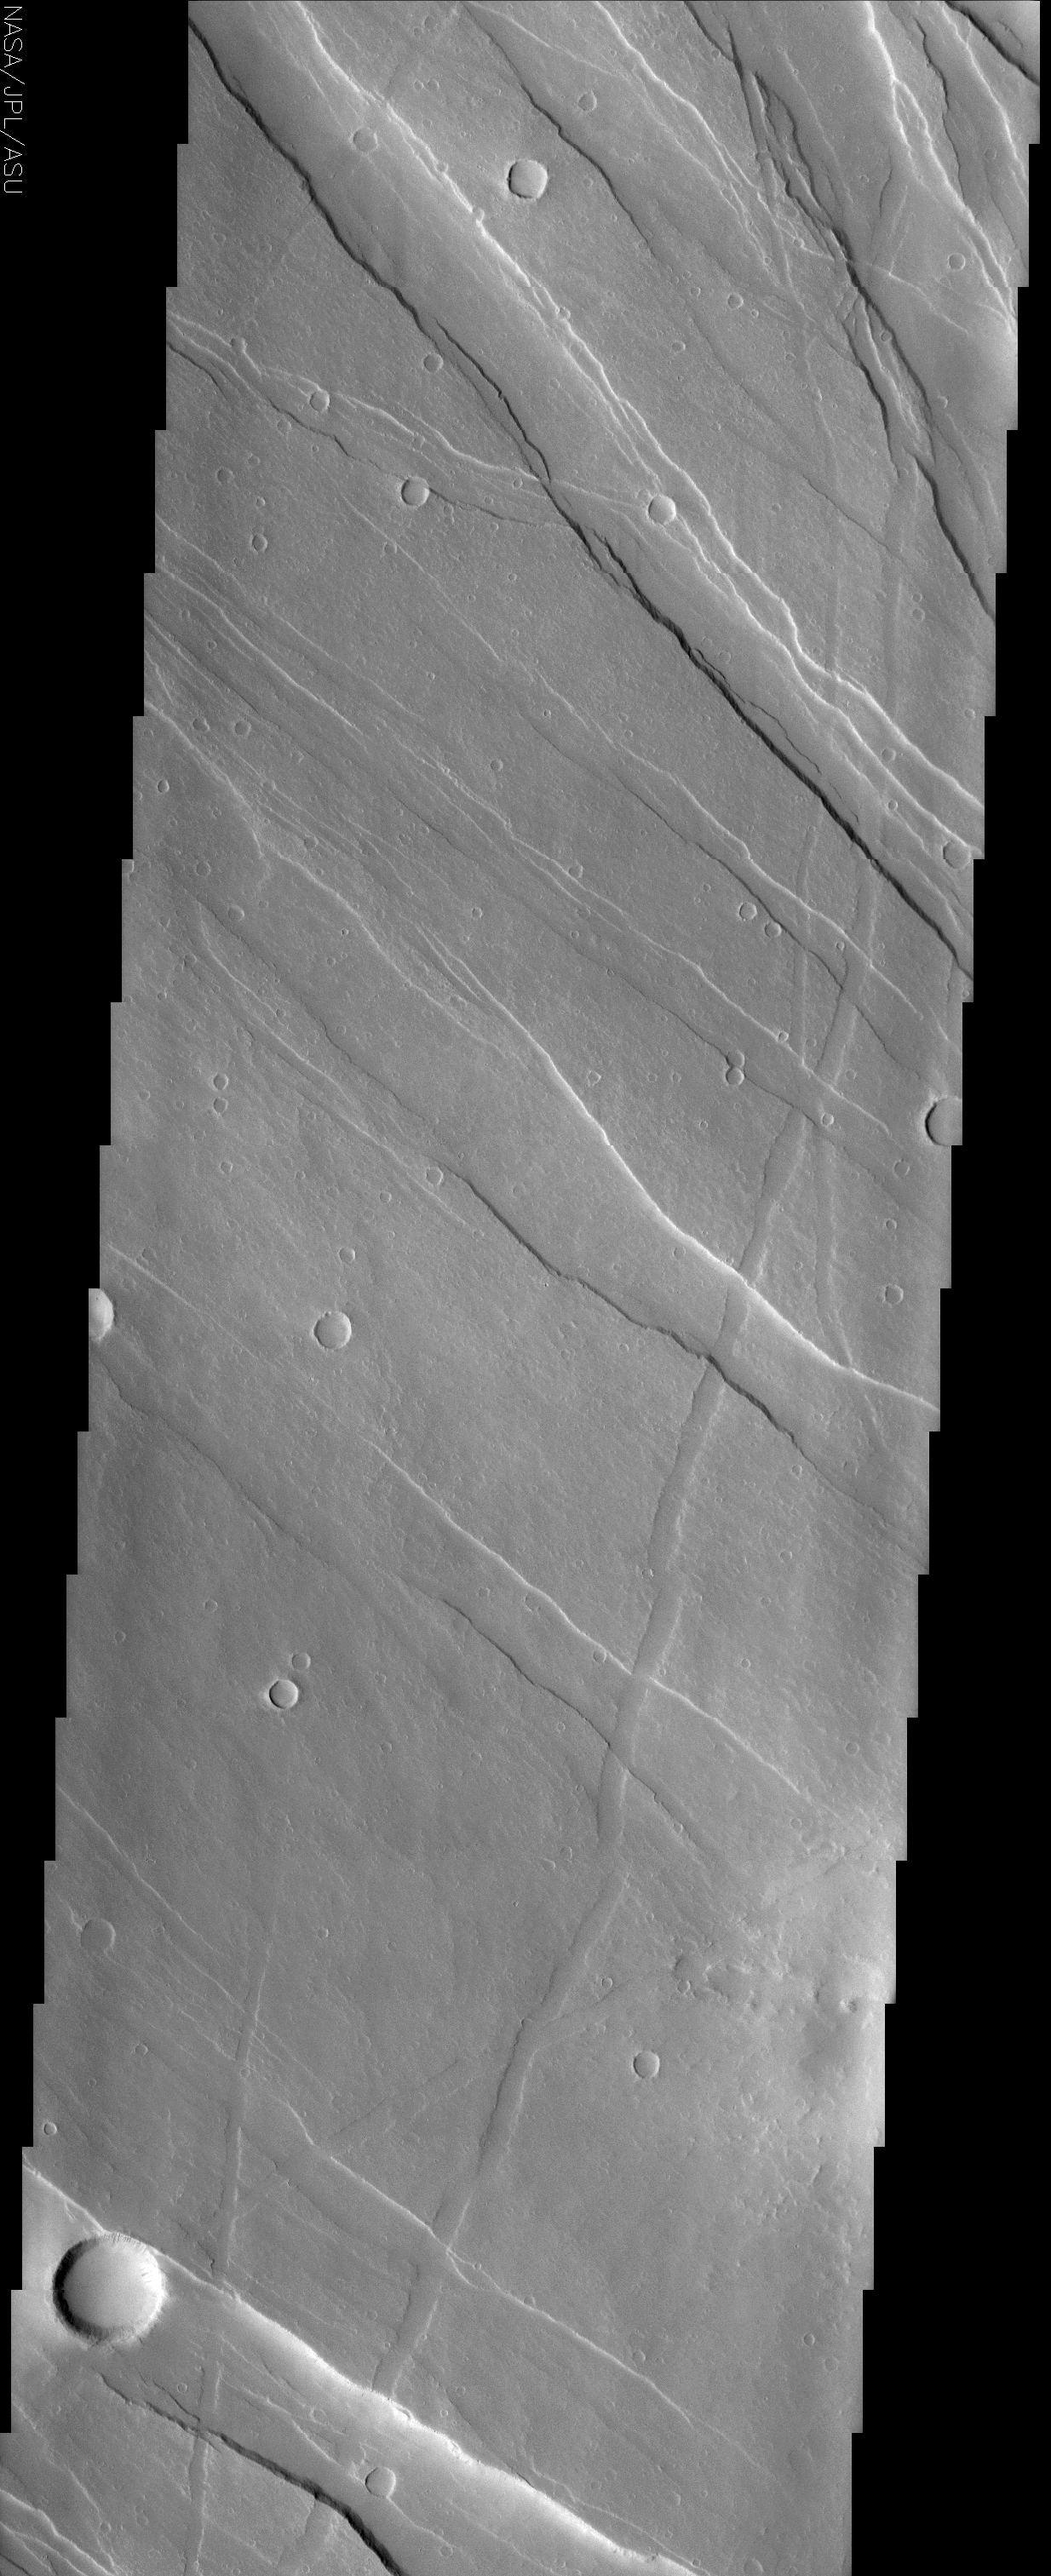

Tharsis Rise Graben

(Released 22 May 2002)
The Science
This image is located in the northwestern portion of the Tharsis Rise at about 12 N and 125 W (235 E). What is immediately noticeable in this image is the series of linear features that are called graben. These features are associated with crustal extension which results in a series of up and down blocks of crust that run perpendicular to the direction of the extension. Images of Mars have shown a large number of these tectonic features concentrated on or near the Tharsis region. The Tharsis region is an enormous bulge that causes major tectonic disruptions across the planet when it tries to settle down from its height and reach equilibrium with the rest of the planet. The graben in this image display a number of preferential directions indicating that the crustal stresses that caused the graben have changed over time. By examining the cross-cutting relationships between the features, it is possible to reassemble the history of the area.

The Story
Now, if you thought that Mars was almost perfectly round, think again! The red planet has a large bulge sticking out from it called Tharsis. Almost 3,000 miles across, this enormous region rises almost four miles above the average radius of the planet. That’s quite a bulge!

Since Tharsis the land of the largest volcanoes in the solar system, it may have been formed by both the uplift of land from tectonic action and the build-up of lava flows. Tharsis can cause some pretty major tectonic disruptions across the planet when it tries to settle down from its height and reach a better equilibrium with the rest of the planet.

In this image, located in the northwestern portion of the Tharsis Rise, a whole lot of lowered features stripe the landscape. They are called grabens, and formed when the crust of the planet was stretched tectonically. This kind of crustal extension (or stretching) tends to form a series of up-and-down blocks of crust that run perpendicular to the direction of the crustal extension. And that’s what we see here.

Since the streaks (or grabens) in this image aren’t all perfectly aligned, that means that the crustal stresses and their directions have changed over time. And there’s another history to be followed here too. Take a look at how some of the grabens cut across others. Those that cross on top of others had to have formed after the ones underneath. By looking at all of the crosscutting relationships, geologists can build up a pretty accurate record of which stresses happened first, next, and last.

On Earth, a similar series of rift valleys (grabens) formed by crustal extension too. The East African Rift System began forming almost 30 million years ago due to volcanic activity that also created most of the high peaks in East Africa, including the famous Kilimanjaro. This African peak is so high it always has snow on top of it, even though it’s located right near the equator. That height might remind you of the towering Martian volcanoes in Tharsis. The East African Rift Valley System also formed over large domes that were created as hot molten material beneath the Earth’s surface welled up, pushing up the crust and causing it to expand and stretch. This stretching caused the rift valleys (grabens) to appear here on our own planet.

Credit: NASA/JPL/Arizona State University